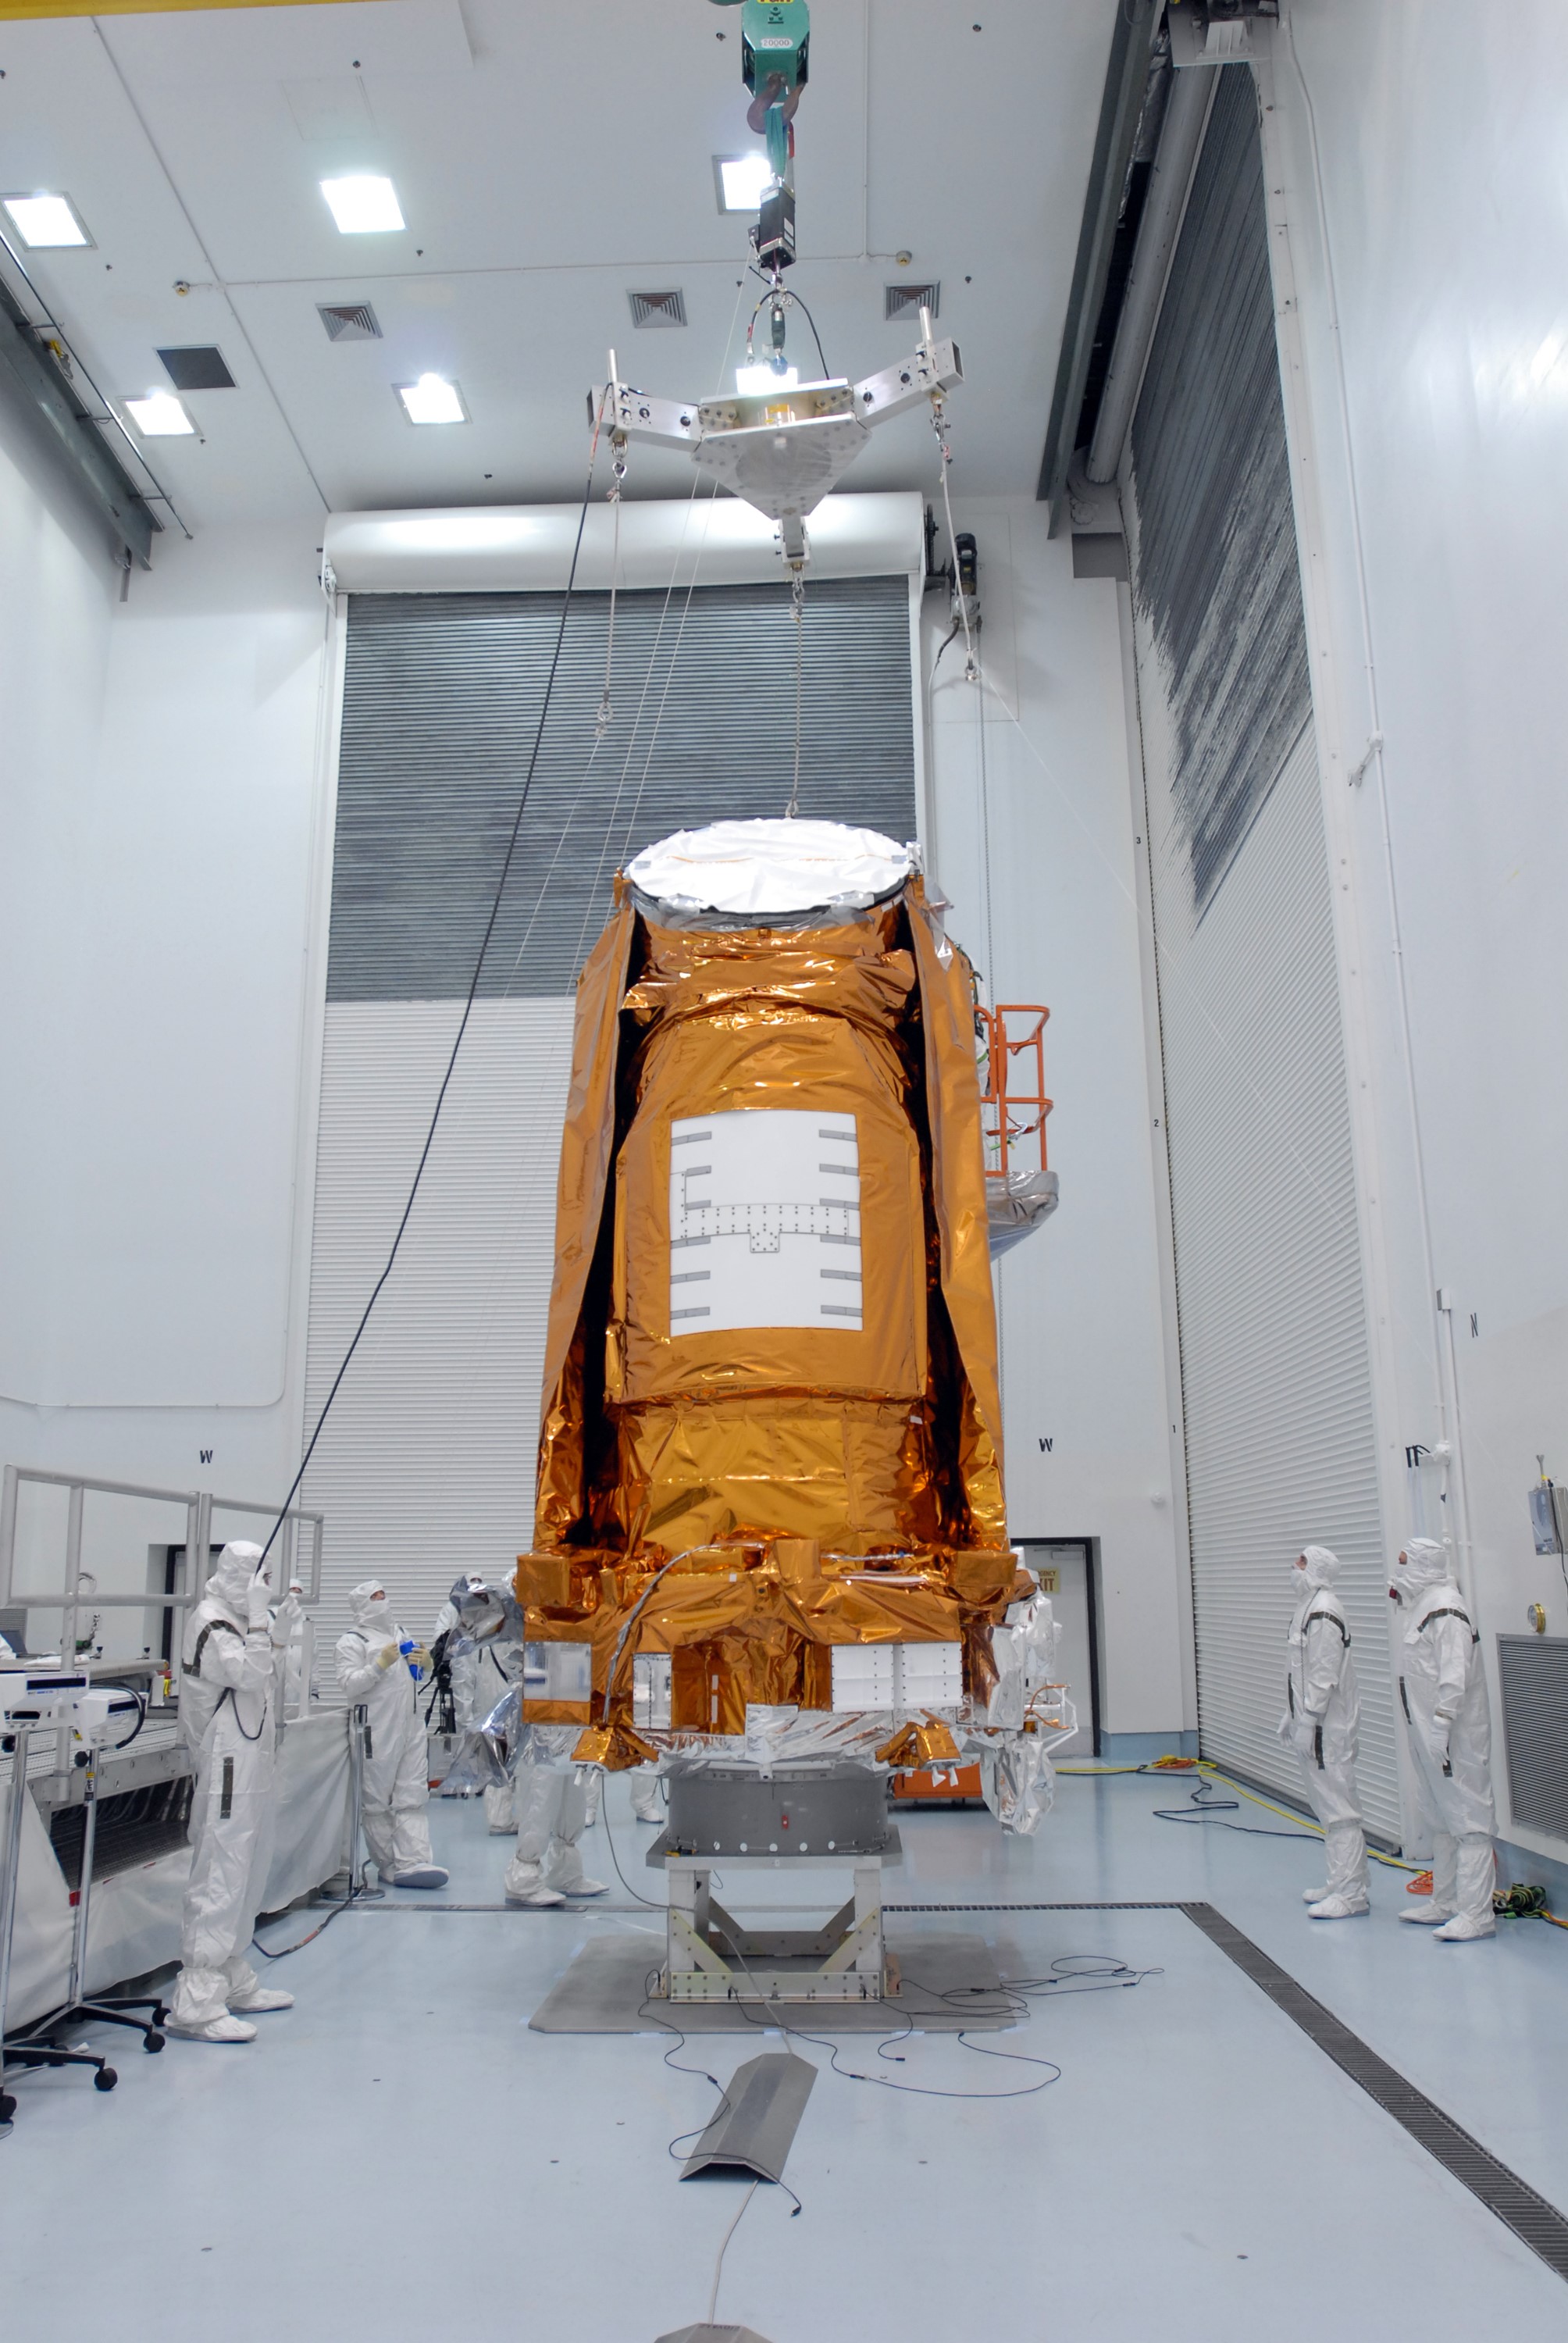

CAPE CANAVERAL, Fla. – At the Hazardous Processing Facility at Astrotech in Titusville, Fla., the crane-scale is moved into place above the Kepler spacecraft. The spacecraft will be lifted and weighed. Kepler is designed to survey more than 100,000 stars in our galaxy to determine the number of sun-like stars that have Earth-size and larger planets, including those that lie in a star's "habitable zone," a region where liquid water, and perhaps life, could exist. If these Earth-size worlds do exist around stars like our sun, Kepler is expected to be the first to find them and the first to measure how common they are. The liftoff of Kepler aboard a Delta II rocket is currently targeted for 10:48 p.m. EST March 5 from Space Launch Complex 17 on Cape Canaveral Air Force Station.

Credit: NASA/Jim Grossmann